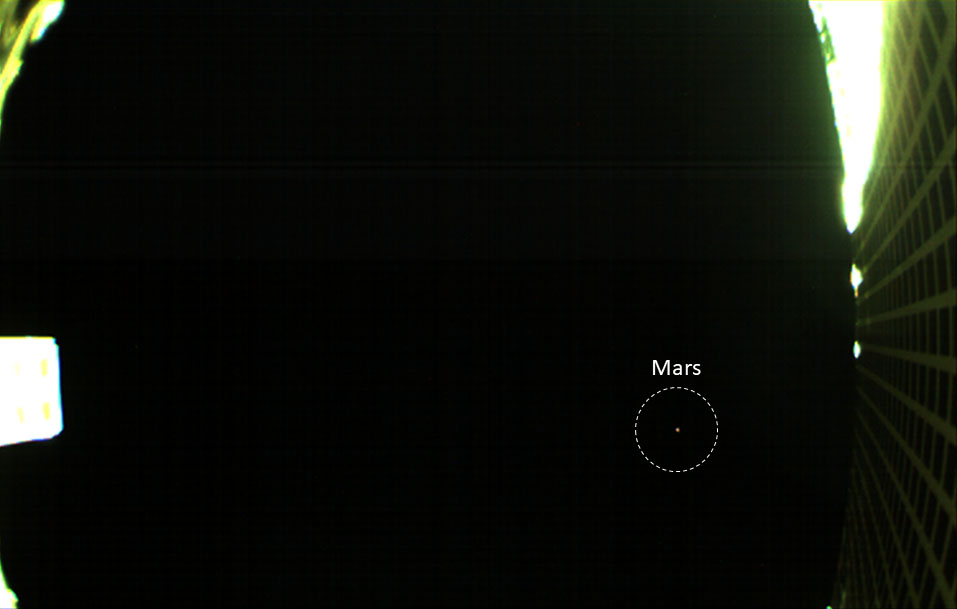

First Image of Mars from a CubeSat

Annotated Image

Unannotated Image

One of NASA’s twin MarCO spacecraft took this image of Mars on October 2. This is the first time a CubeSat — a kind of low-cost, briefcase-sized spacecraft — has done so.

The image was taken as a test of exposure settings. The MarCO mission, led by NASA’s Jet Propulsion Laboratory in Pasadena, California, hopes to produce more images as the CubeSats approach Mars ahead of Nov. 26. That’s when they’ll demonstrate their communications capabilities while NASA’s InSight spacecraft attempts to land (InSight won’t rely on them, however; NASA’s Mars orbiters will be relaying the spacecraft’s data back to Earth).

A wide-angle camera on top of MarCO-B produced the image of Mars. The camera looks straight up from the deck of the CubeSat. Parts related to the spacecraft’s high-gain antenna are visible on either side of the image.

Mars appears as a small red dot at the right of the image. In order to take the image, the team had to program the CubeSat to rotate in space so that the deck of its boxy “body” was pointing at Mars. Both CubeSats normally fly with their high-gain antennas above them, like the mast on a ship.

This image was taken from a distance of roughly 8 million miles (12.8 million kilometers) from Mars; the MarCOs are “chasing” Mars, which is a moving target as it orbits the Sun. In order to be in place for InSight’s landing, the CubeSats have to travel roughly 53 million miles (85 million kilometers). They have already travelled 248 million miles (397 million kilometers).

The MarCO and InSight projects are managed for NASA’s Science Mission Directorate, Washington, by JPL, a division of the California Institute of Technology, Pasadena.

Credit: NASA/JPL-Caltech